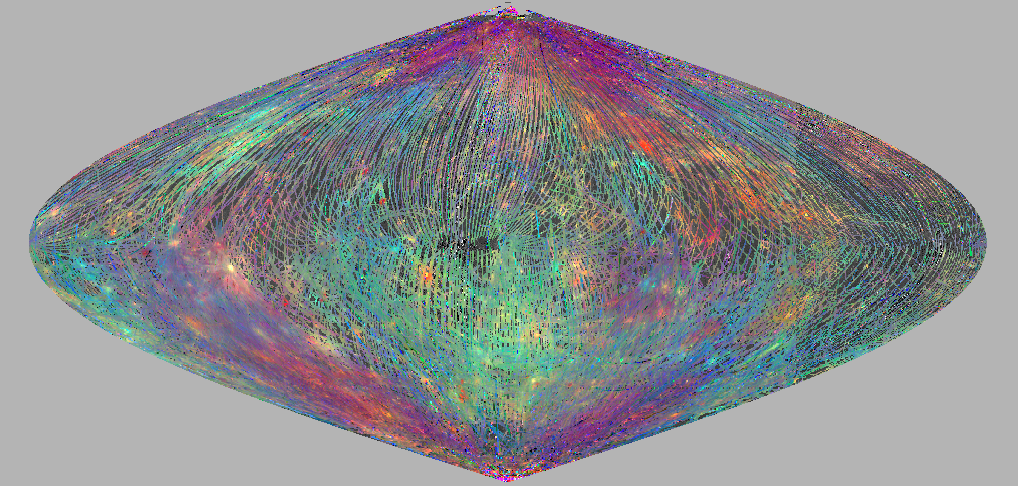

Mercury’s Other Colors

This sinusoidal equal area projection map shows a color composite of Mercury spectral reflectance observed by the MASCS VIRS instrument over the MESSENGER primary mission. VIRS footprint tracks are RGB-colored where red is brightness at 575 nm; green is the visible to infrared brightness ratio (415 nm / 750 nm); and blue is the ultraviolet to visible ratio (310 nm / 390 nm).

Broad regional differences and local areas of interest stand out with combinations of ratio and brightness values that give clues to mineralogical composition. Younger surface materials that are brighter at visible wavelengths and less affected by the processes of space weathering show up in reds, yellows and greens. Materials that may have relatively higher iron contents (though still very low relative to most lunar or terrestrial crustal rocks) show up in blues.

In locations where multiple VIRS footprints cover the same area, the footprint with the best illumination for mineralogical interpretation (usually the lowest incidence angle where shadows are minimized) is used for making the map.

Date Created: April 10, 2012
Instrument: Visible and Infrared Spectrograph (VIRS) of the MESSENGER Atmosphere and Surface Composition Spectrometer (MASCS)
Center Latitude: 0°
Center Longitude: 0° E
Resolution: 16 km/pixel

The MESSENGER spacecraft is the first ever to orbit the planet Mercury, and the spacecraft’s seven scientific instruments and radio science investigation are unraveling the history and evolution of the Solar System’s innermost planet. Visit the Why Mercury? section of this website to learn more about the key science questions that the MESSENGER mission is addressing. During the one-year primary mission, MDIS acquired 88,746 images and extensive other data sets. MESSENGER is now in a year-long extended mission, during which plans call for the acquisition of more than 80,000 additional images to support MESSENGER’s science goals.

These images are from MESSENGER, a NASA Discovery mission to conduct the first orbital study of the innermost planet, Mercury. For information regarding the use of images, see the MESSENGER image use policy.

Credit: NASA/Johns Hopkins University Applied Physics Laboratory/Carnegie Institution of Washington